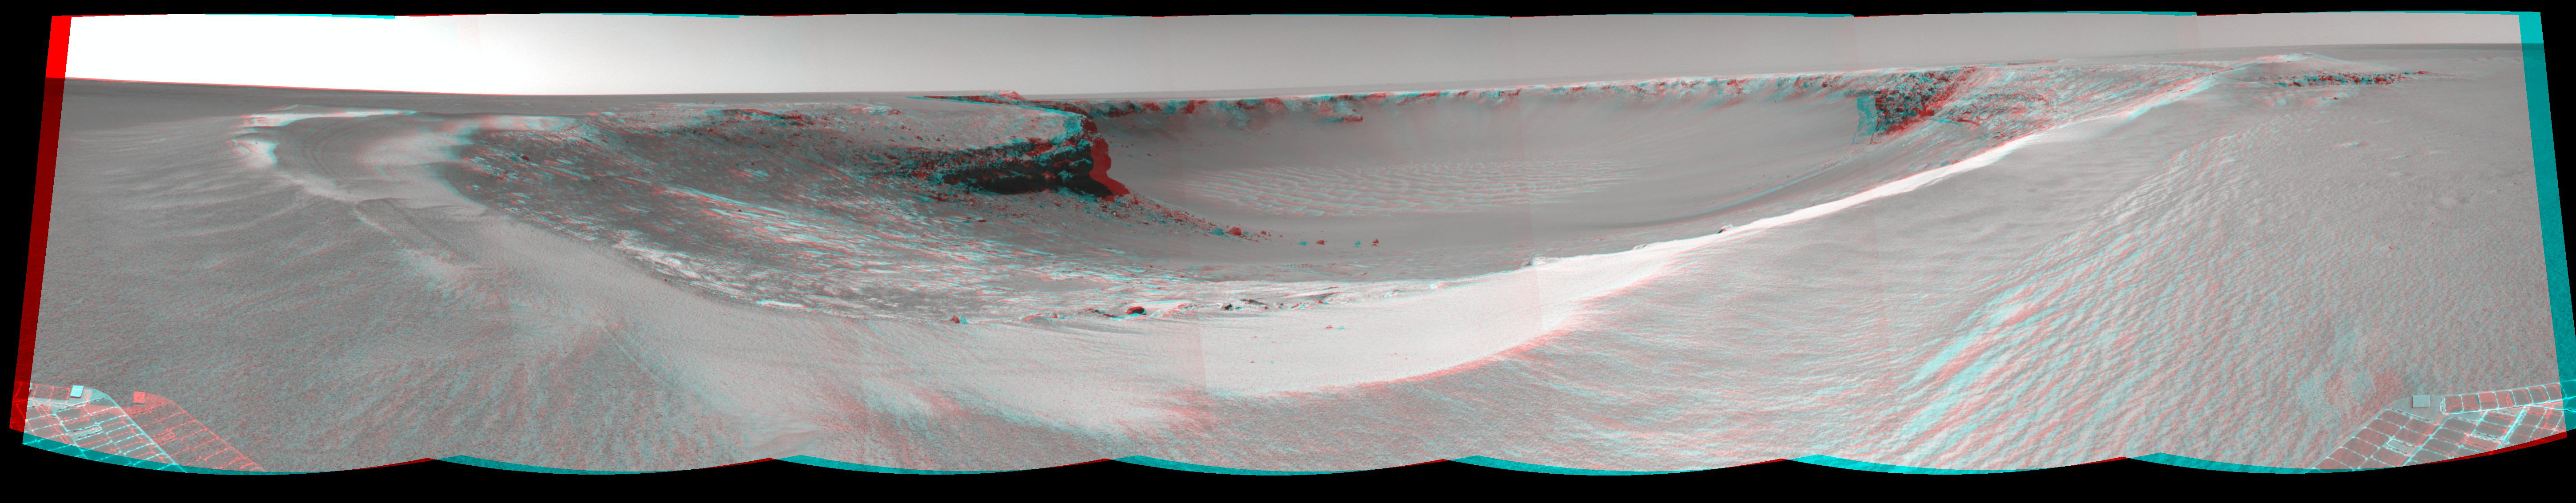

‘Victoria Crater’ from ‘Duck Bay’ (Stereo)

Figure 1

NASA’s Mars rover Opportunity edged 3.7 meters (12 feet) closer to the top of the “Duck Bay” alcove along the rim of “Victoria Crater” during the rover’s 952nd Martian day, or sol (overnight Sept. 27 to Sept. 28), and gained this vista of the crater. The rover’s navigation camera took the seven exposures combined into this mosaic view of the crater’s interior. This crater has been the mission’s long-term destination for the past 21 Earth months.

The far side of the crater is about 800 meters (one-half mile) away. The rim of the crater is composed of alternating promontories, rocky points towering approximately 70 meters (230 feet) above the crater floor, and recessed alcoves, such as Duck Bay. The bottom of the crater is covered by sand that has been shaped into ripples by the Martian wind. The rocky cliffs in the foreground have been informally named “Cape Verde,” on the left, and “Cabo Frio,” on the right.

Victoria Crater is about five times wider than “Endurance Crater,” which Opportunity spent six months examining in 2004, and about 40 times wider than “Eagle Crater,” where Opportunity first landed. The great lure of Victoria is an expectation that the thick stack of geological layers exposed in the crater walls could reveal the record of past environmental conditions over a much greater span of time than Opportunity has read from rocks examined earlier in the mission.

The stereo-anaglyph view presented here is a cylindrical projection with geometric seam correction.

Credit: NASA/JPL-Caltech